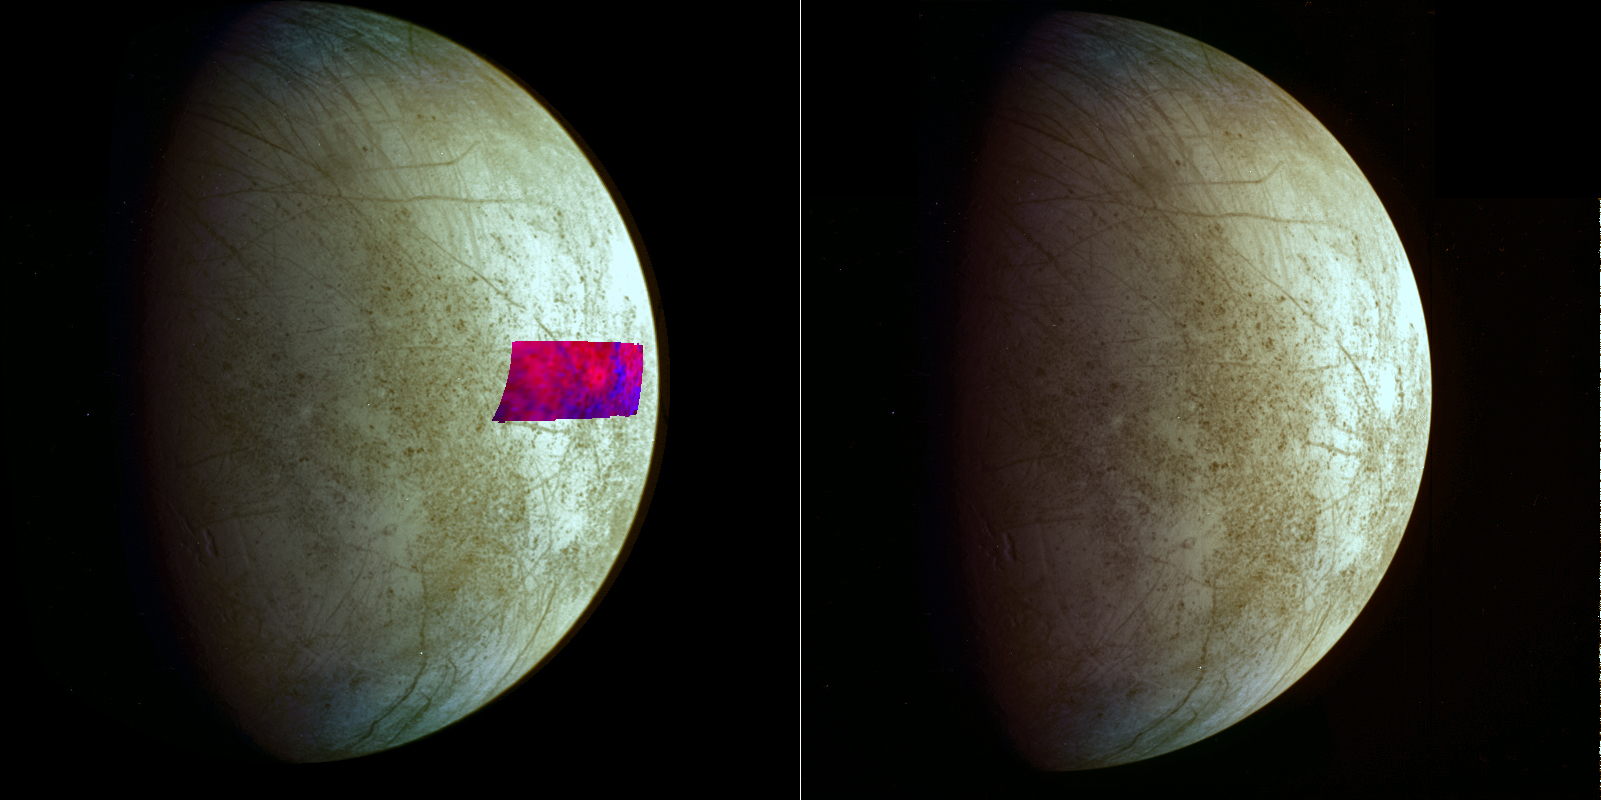

Clay Prints on Europa

This image, using data from NASA’s Galileo mission, shows the first detection of clay-like minerals on the surface of Jupiter’s moon Europa. The clay-like minerals appear in blue in the false-color patch of data from Galileo’s Near-Infrared Mapping Spectrometer. Surfaces richer in water ice appear in red. The background image is a mosaic of images from Galileo’s Solid State Imaging system in the colors that human eyes would see.

Scientists think an asteroid or comet impact could have delivered the clay-type minerals to Europa because these minerals are commonly found in these primitive celestial bodies. These kinds of asteroids and comets also typically carry organic compounds.

A version of the image without the infrared area is on the right.

For more information about Europa, visit: http://solarsystem.nasa.gov/europa/home.cfm .

JPL is a division of the California Institute of Technology in Pasadena.

Credit: NASA/JPL-Caltech